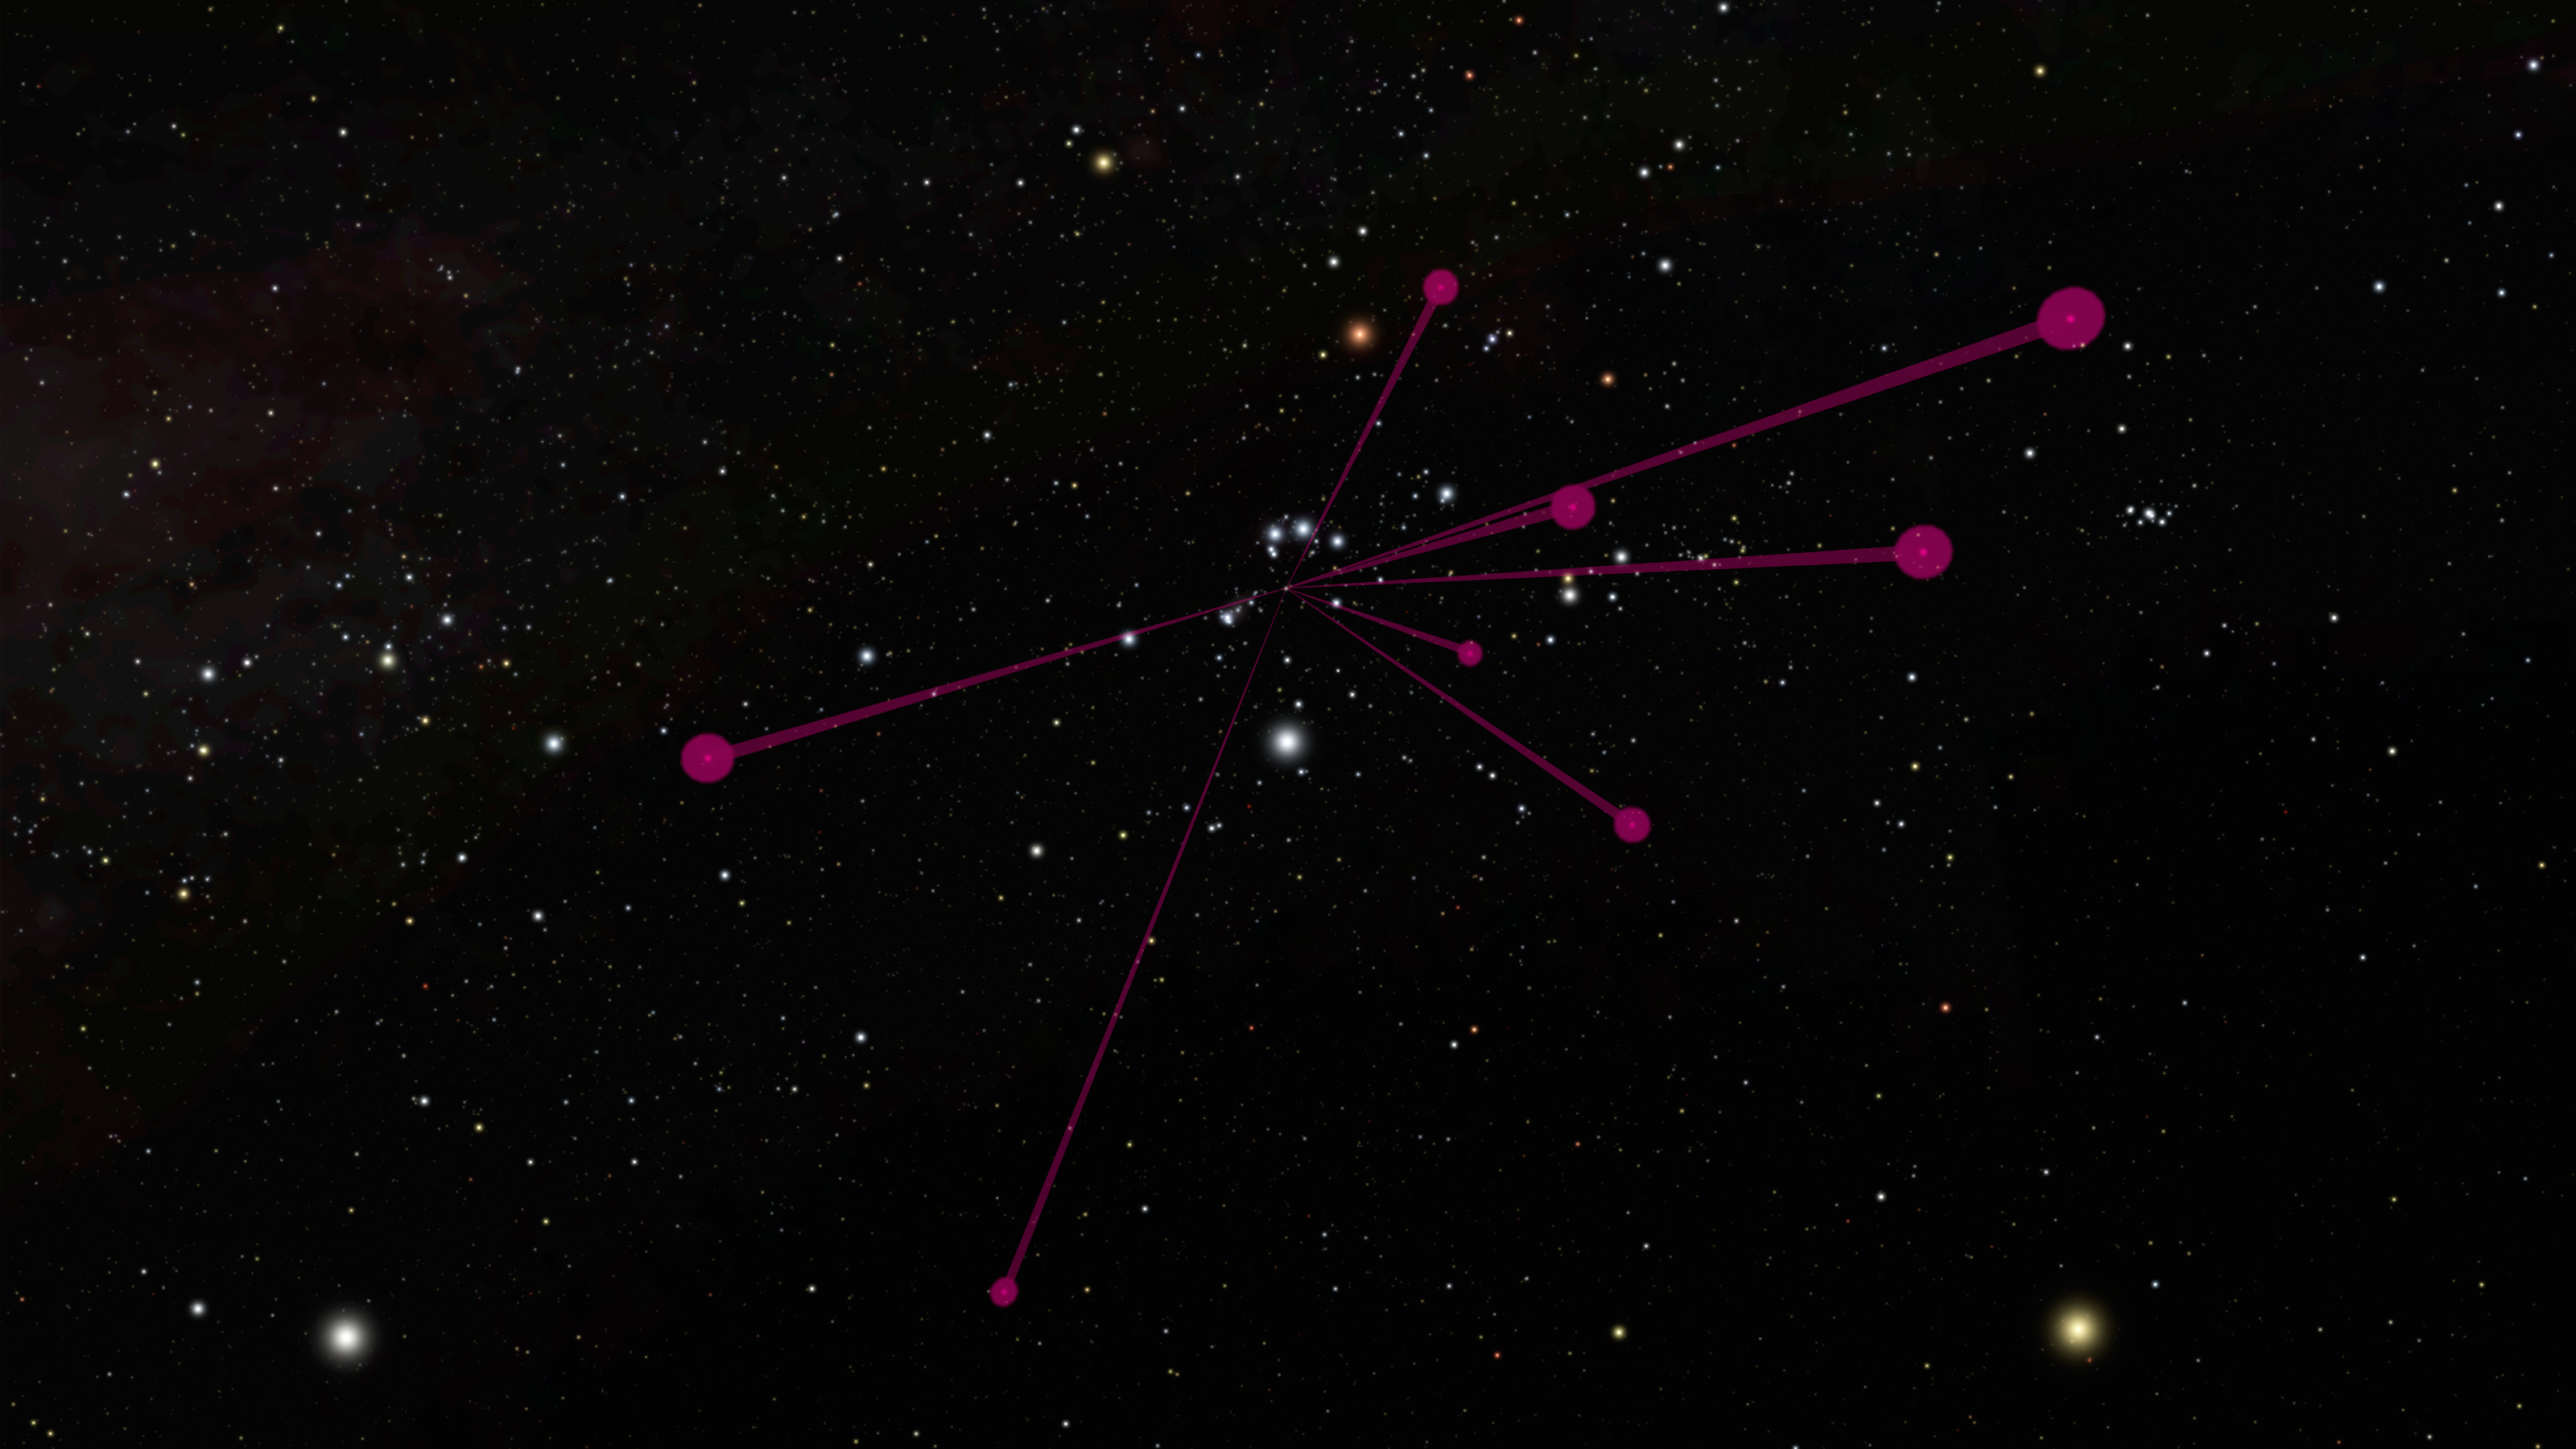

Brown Dwarf Backyardigans

The locations of brown dwarfs discovered by NASA's Wide-field Infrared Survey Explorer, or WISE, and mapped by NASA's Spitzer Space Telescope, are shown in this diagram as red circles. The red lines all link back to the location of the sun.

The view is from a vantage point about 100 light-years away from the sun, looking back toward the constellation Orion. At this distance, our sun is barely visible as a speck of light. The vastly fainter brown dwarfs would not even be visible in this view.

Credit: NASA/JPL-Caltech/SCISS/R. Hurt (IPAC)